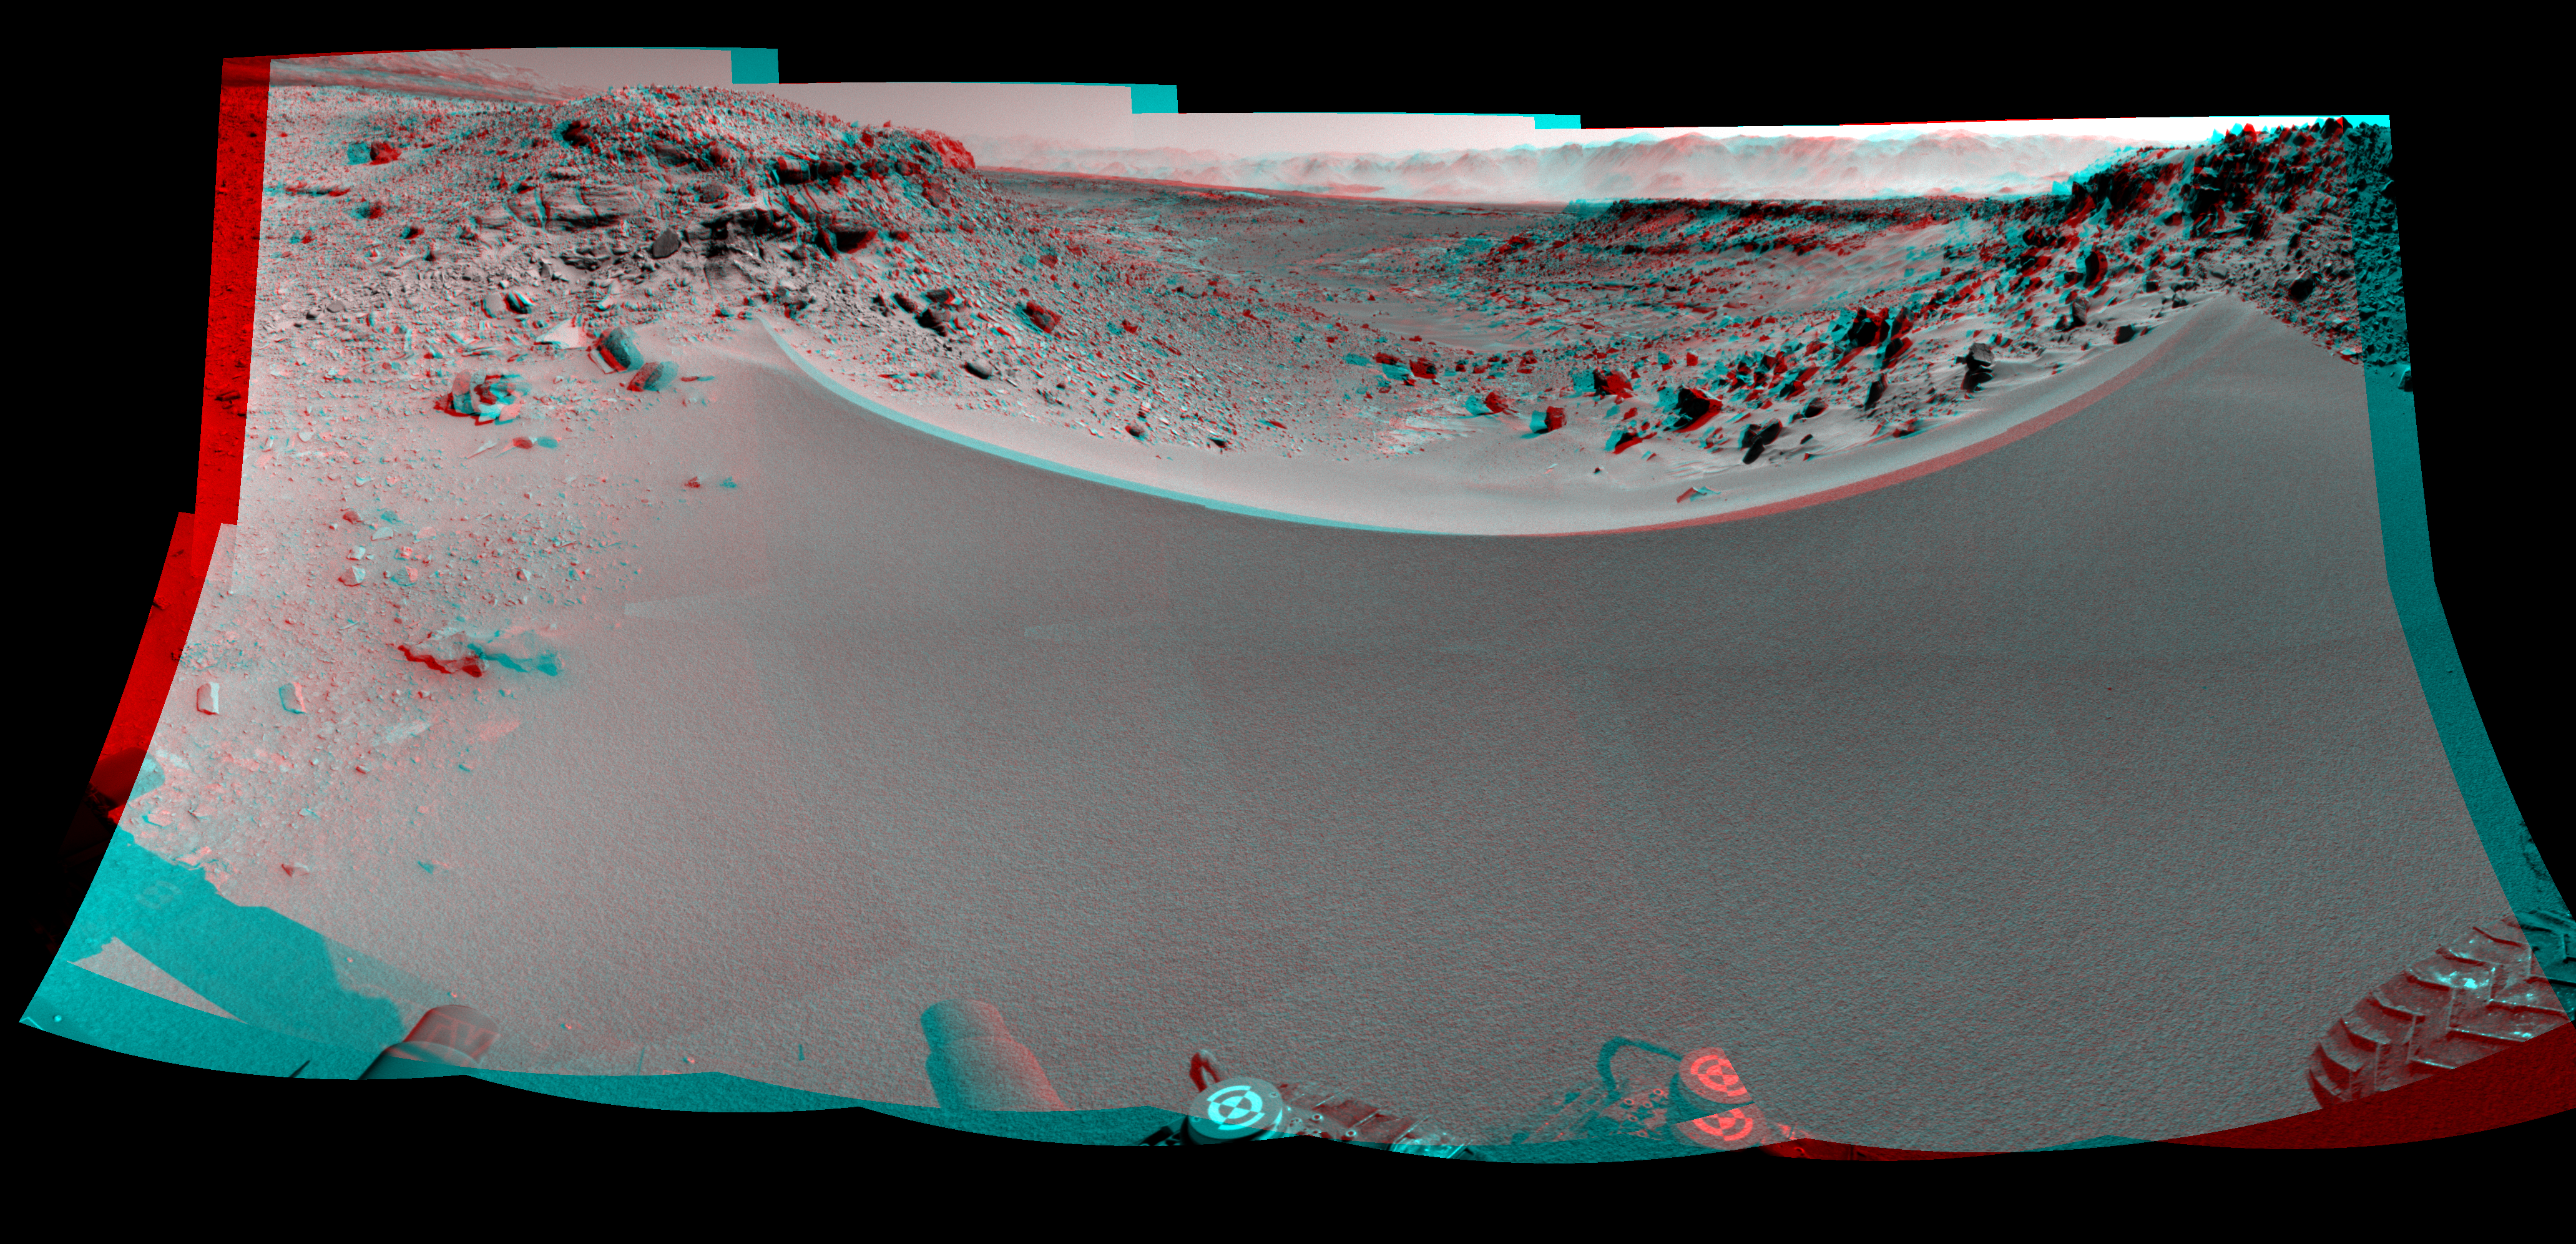

Curiosity’s View Past Dune at ‘Dingo Gap’ (Stereo)

This stereo mosaic of images from the Navigation Camera (Navcam) on NASA’s Mars rover Curiosity shows the terrain to the west from the rover’s position on the 528th Martian day, or sol, of the mission (Jan. 30, 2014). The scene appears three dimensional when viewed through red-blue glasses with the red lens on the left.

The component images were taken just after Curiosity had arrived at the eastern edge of a location called “Dingo Gap.” A dune across the gap is about 3 feet (1 meter) high in the middle and tapered at south and north ends onto low scarps on either side of the gap. The rover team is evaluating possible driving routes on the other side before a decision whether the cross the gap.

The view covers a panorama from south, at the left edge, to north-northwest at the right edge. It is presented as a cylindrical-perspective projection.

NASA’s Jet Propulsion Laboratory, a division of the California Institute of Technology, Pasadena, manages the Mars Science Laboratory Project for NASA’s Science Mission Directorate, Washington. JPL designed and built the project’s Curiosity rover.

Credit: NASA/JPL-Caltech